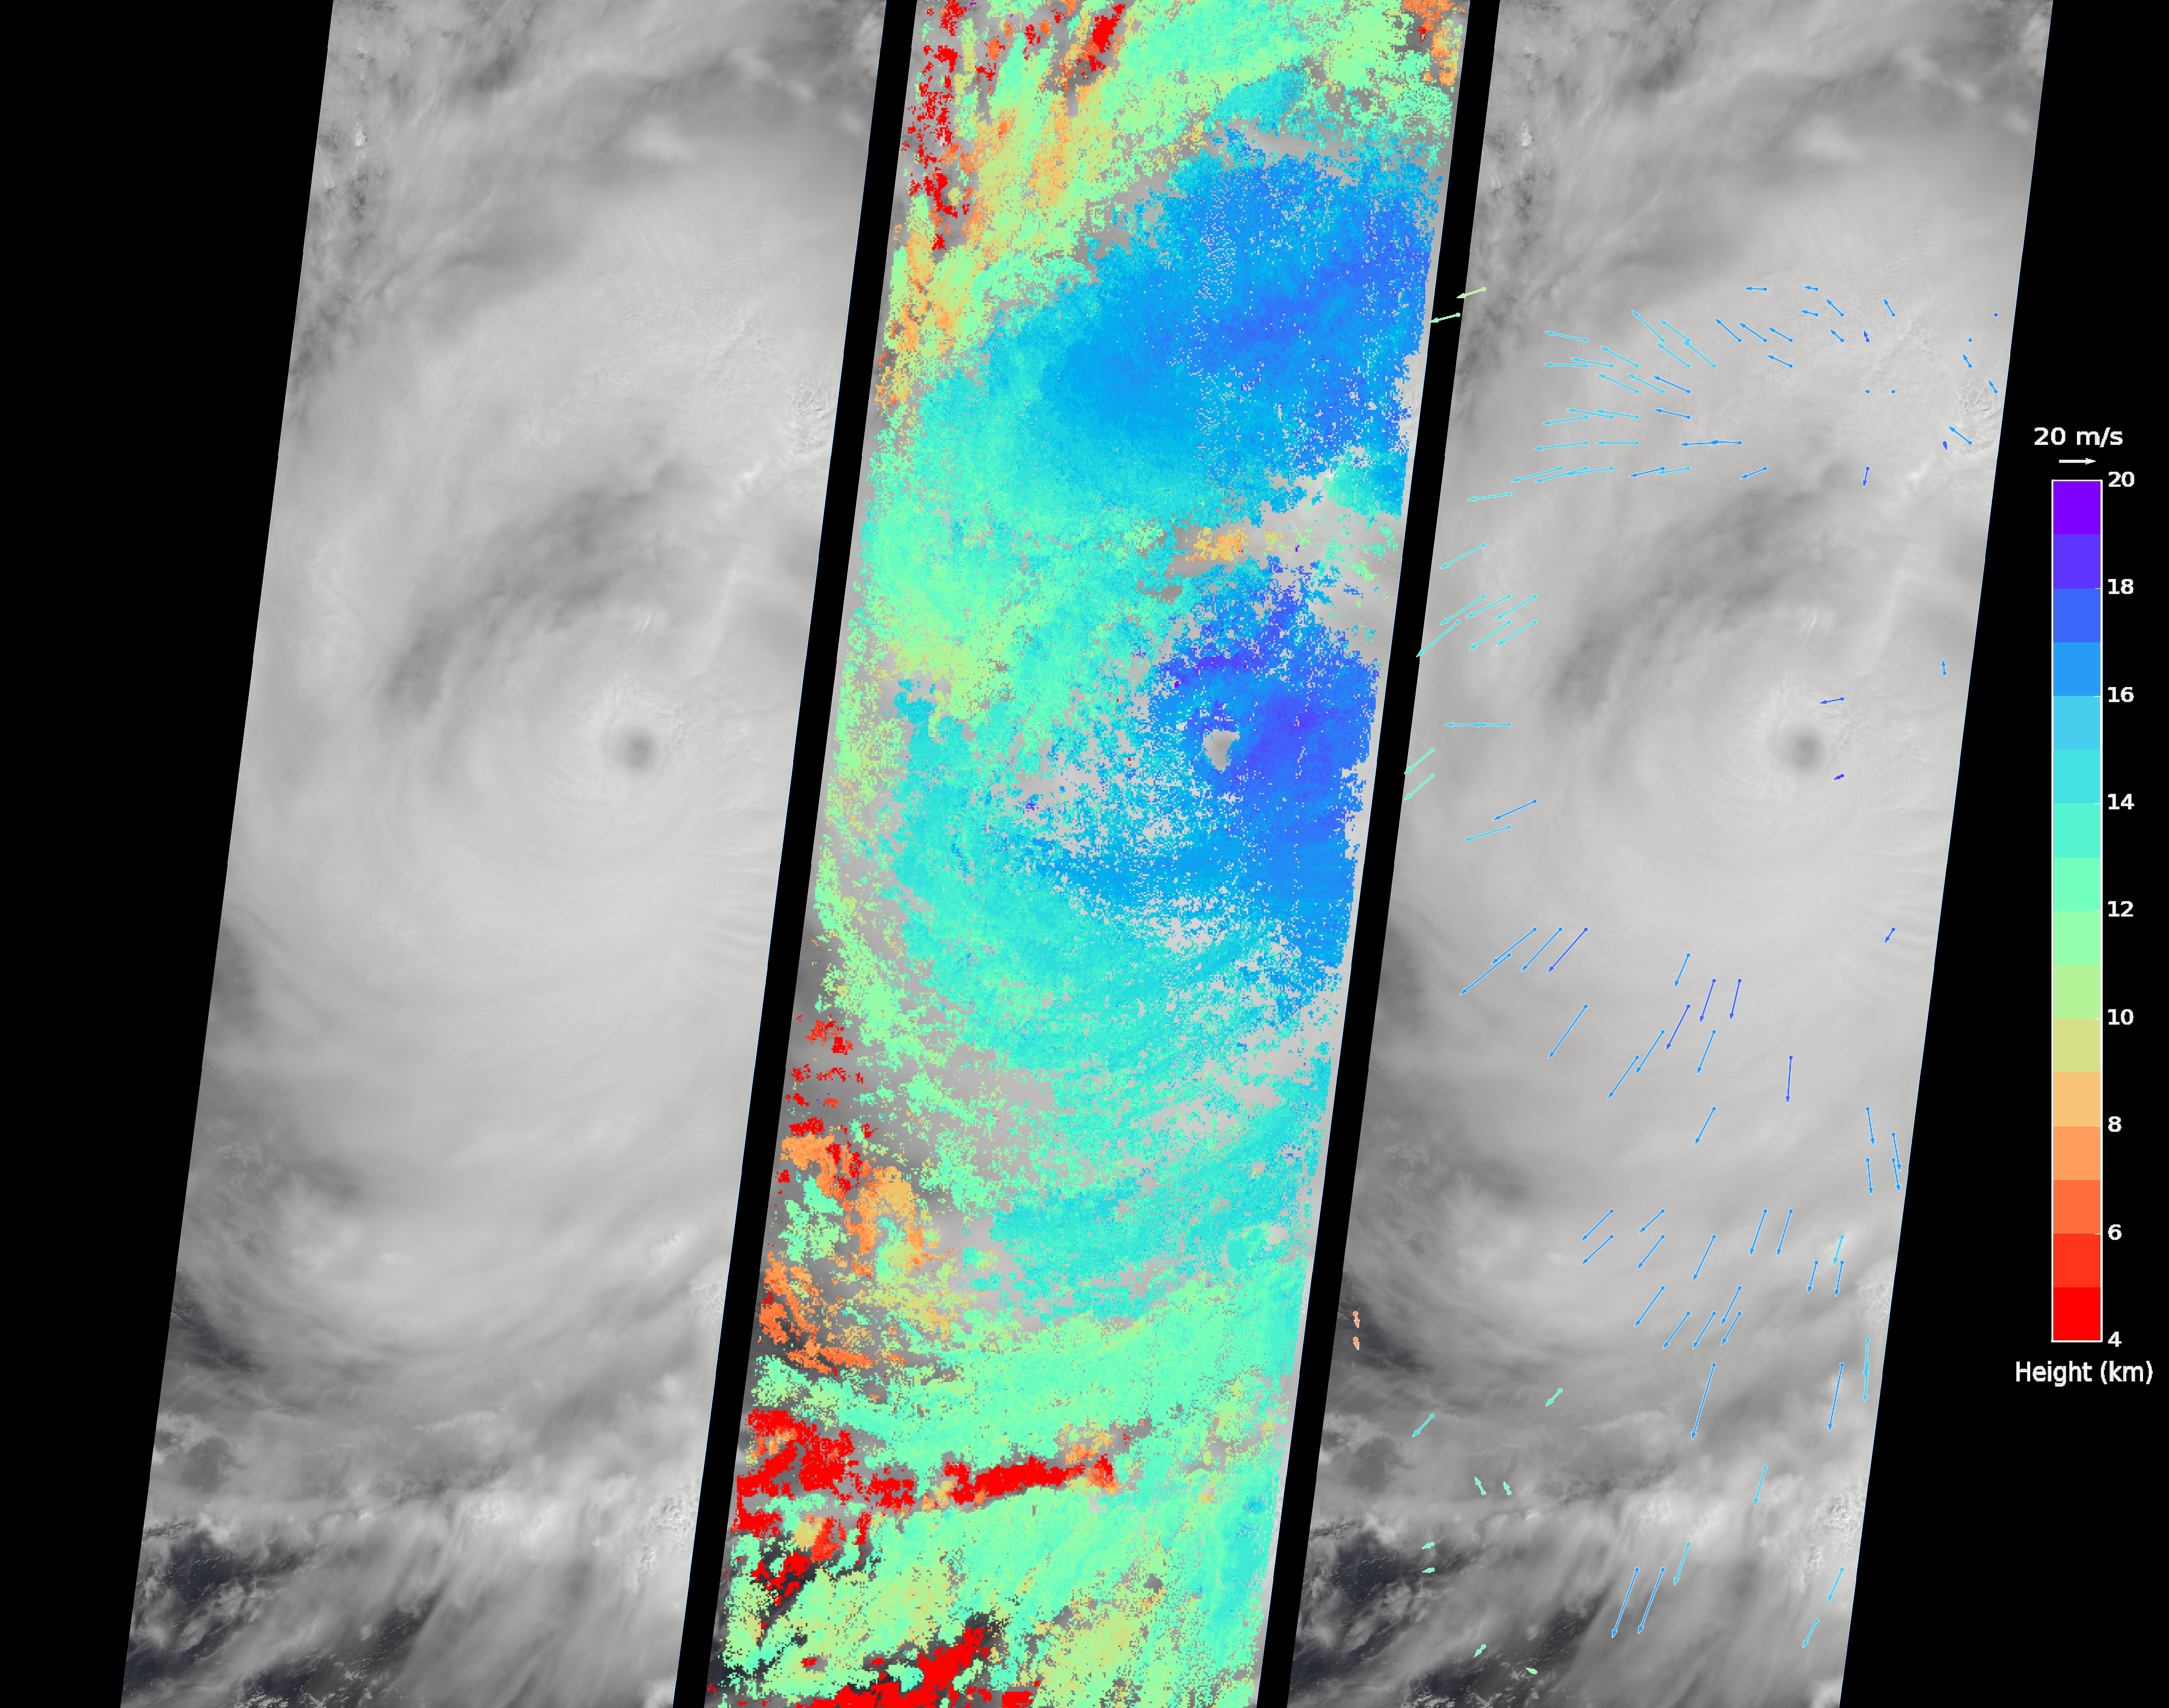

Huge Super Typhoon Meranti Over Taiwan Spotted by NASA’s MISR

On Sept. 14, 2016, the eye of Super Typhoon Meranti passed just south of Taiwan. The enormous storm, classified as a Category 5 typhoon at the time, still caused much disruption on the island. Nearly 500,000 homes lost power, schools were closed, and most flights were cancelled. Maximum wind speeds were 180 miles per hour (290 kilometers per hour) as the storm passed, and more than 25 inches (64 centimeters) of rain fell on some areas of the country. However, the storm did not pass over Taiwan’s mountainous landscape, which would have weakened it. That means it will remain strong as it heads toward mainland China, unlike Super Typhoon Nepartak in July, which weakened from a Category 5 typhoon to a tropical storm after crossing Taiwan. Meranti is currently maintaining Category 4 strength and is expected to make landfall near Shantou, Guangdong province, on Thursday, September 15. The coast of China is more vulnerable to storm surges than Taiwan due to shallower coastal waters and recent rainfall. There is risk of substantial flooding.

On Sept. 14, at 10:45 AM local time, the Multi-angle Imaging SpectroRadiometer (MISR) instrument aboard NASA’s Terra satellite passed directly over the eye of Meranti. On the left is a natural-color image from MISR’s nadir-pointing camera. At this time the eye of Meranti was just off the southern tip of Taiwan, which is invisible under the clouds. The coast of China is barely visible through the clouds in the upper left portion of the image. The small eye and dense high clouds are both markers of the storm’s power.

MISR’s nine cameras, each pointed at a different angle, can be used to determine the heights of clouds based on geometric shifts among the nine images. The middle panel shows these stereo-derived cloud top heights superimposed on the natural color image. The clouds of the central core of Typhoon Meranti have heights ranging between 16 and 20 kilometers (10 and 12.5 miles). It takes about seven minutes for all nine cameras to image the same location on the ground, and wind velocity can be calculated from the motion of the clouds over this seven-minute period. The right panel plots these wind velocities as vectors which indicate both direction and speed. The length of the arrow corresponds to the wind speed, which can be compared to the reference 20 meters per second (45 miles per hour) arrow in the key. Hurricanes and typhoons in the Northern Hemisphere rotate counterclockwise due to the Earth’s rotation, but these wind vectors mainly show motion outward from the eye at the storm tops. This is due to the fact that hurricanes draw in moist air at low altitudes, which then flows upwards and outwards around the eye reversing direction.

These data were acquired during Terra orbit 88865. Other MISR data are available through the NASA Langley Research Center; for more information go to http://eosweb.larc.nasa.gov/project/misr/misr_table. MISR was built and is managed by NASA’s Jet Propulsion Laboratory, Pasadena, California, for NASA’s Science Mission Directorate, Washington, D.C. The Terra spacecraft is managed by NASA’s Goddard Space Flight Center, Greenbelt, Maryland. The MISR data were obtained from the NASA Langley Research Center Atmospheric Science Data Center, Hampton, Virginia. JPL is a division of the California Institute of Technology in Pasadena.

Credit: NASA/GSFC/LaRC/JPL, MISR Team